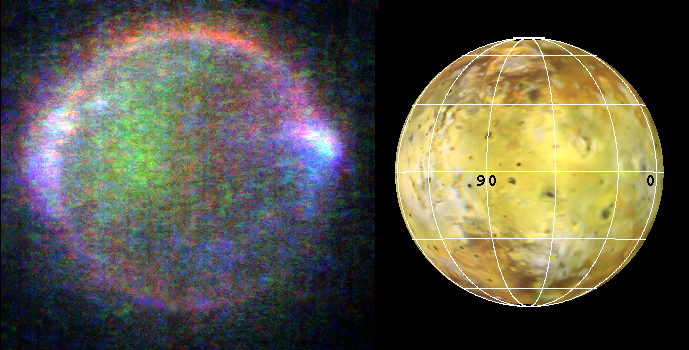

Io’s Aurorae

This eerie view of Jupiter’s moon Io in eclipse (left) was acquired by NASA’s Galileo spacecraft while the moon was in Jupiter’s shadow. Gases above the satellite’s surface produced a ghostly glow that could be seen at visible wavelengths (red, green, and violet). The vivid colors, caused by collisions between Io’s atmospheric gases and energetic charged particles trapped in Jupiter’s magnetic field, had not previously been observed. The green and red emissions are probably produced by mechanisms similar to those in Earth’s polar regions that produce the aurora, or northern and southern lights. Bright blue glows mark the sites of dense plumes of volcanic vapor, and may be places where Io is electrically connected to Jupiter.

The viewing geometry is shown in the image on the right. North is to the top of the picture, and Jupiter is towards the right. The resolution is 13.5 kilometers (8 miles) per picture element. The images were taken on May 31, 1998 at a range of 1.3 million kilometers (800,000 miles) by Galileo’s onboard solid state imaging camera system during the spacecraft’s 15th orbit of Jupiter.

JPL manages the Galileo mission for NASA’s Office of Space Science, Washington, DC.

Credit: NASA/JPL/University of Arizona